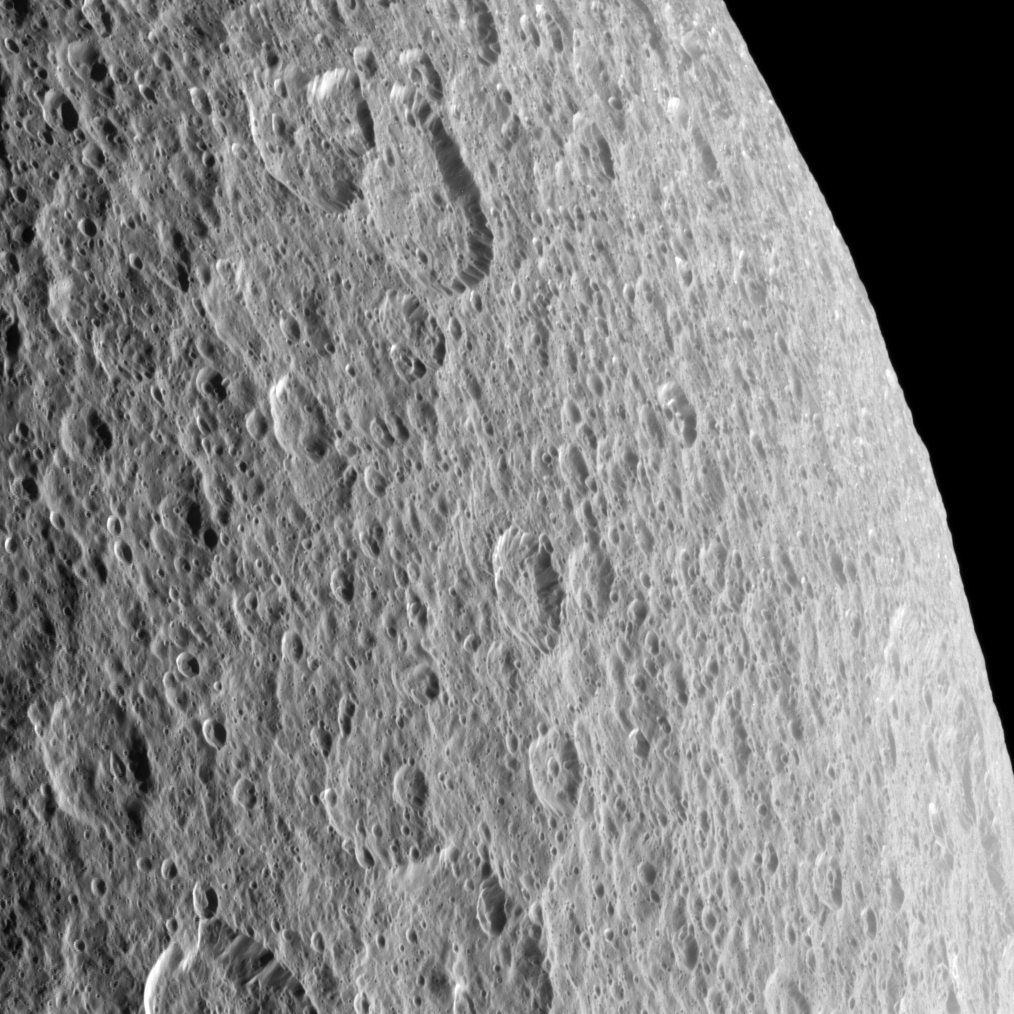

Crater Upon Crater

Craters imprinted upon other craters record the long history of impacts endured by Saturn’s moon Rhea.

This view looks toward the mid-southern latitudes of the Saturn-facing side of Rhea (1,528 kilometers, or 949 miles across). North on Rhea is up.

The image was taken in visible light with the Cassini spacecraft narrow-angle camera on Oct. 13, 2009. The view was obtained at a distance of approximately 45,000 kilometers (28,000 miles) from Rhea and at a Sun-Rhea-spacecraft, or phase, angle of 105 degrees. Image scale is 262 meters (860 feet) per pixel.

The Cassini-Huygens mission is a cooperative project of NASA, the European Space Agency and the Italian Space Agency. The Jet Propulsion Laboratory, a division of the California Institute of Technology in Pasadena, manages the mission for NASA’s Science Mission Directorate, Washington, D.C. The Cassini orbiter and its two onboard cameras were designed, developed and assembled at JPL. The imaging operations center is based at the Space Science Institute in Boulder, Colo.

Credit: NASA/JPL/Space Science Institute